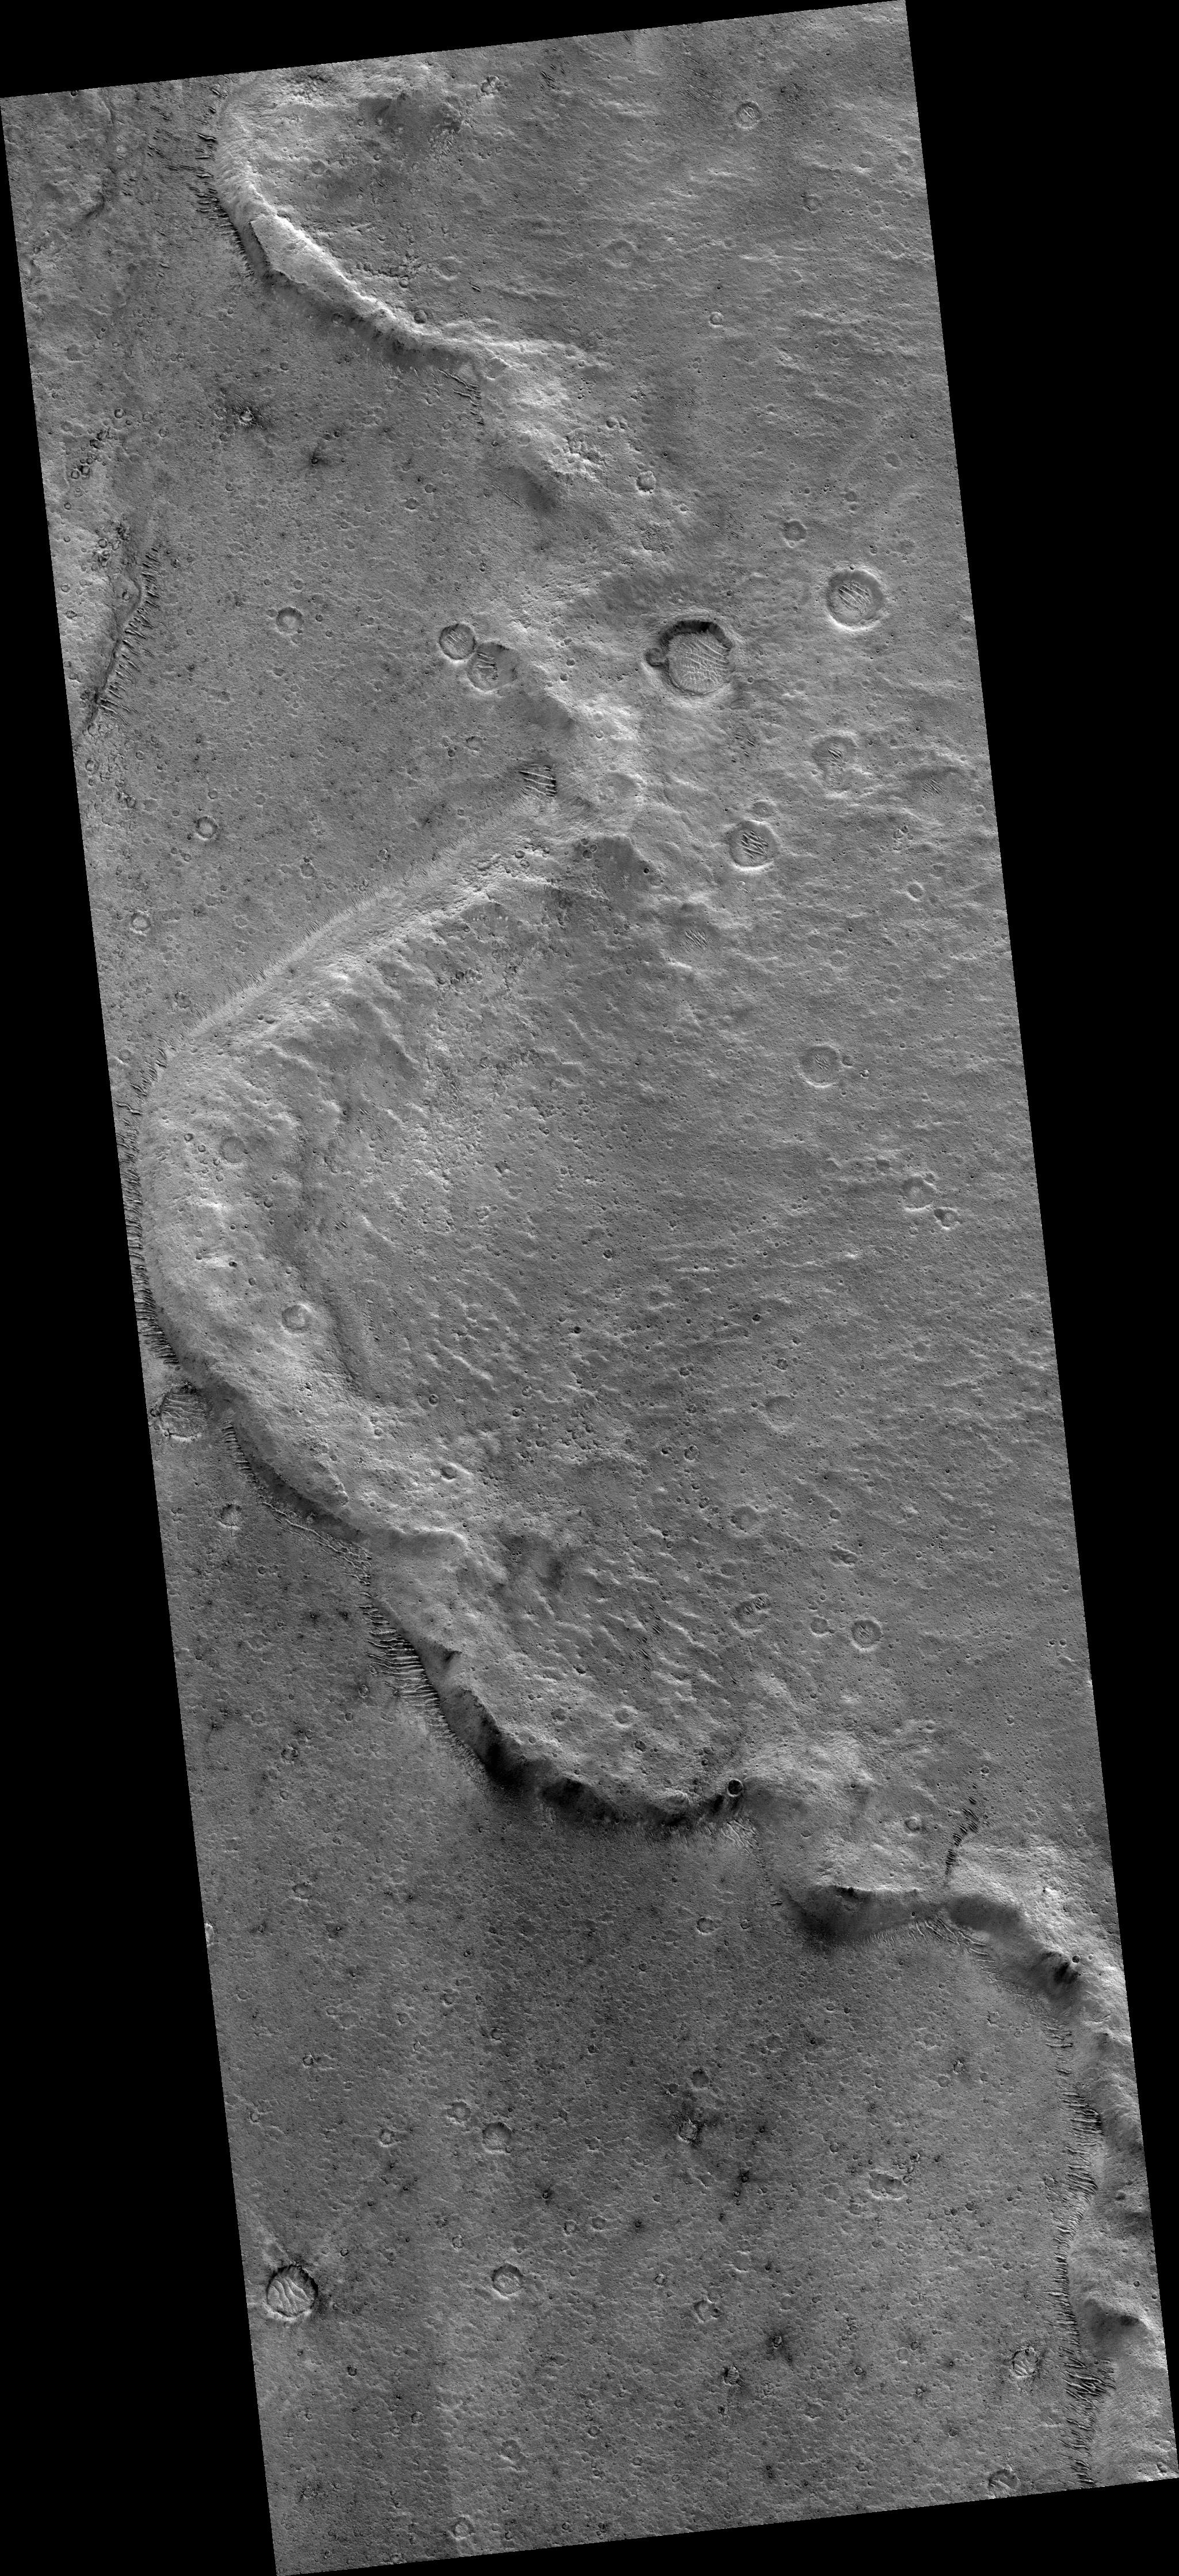

Distal Rampart of Crater in Chryse Planitia

Impact craters on Mars are kind of neat. Many of them look very different than impact craters seen on Earth’s moon or Mercury. Fresh lunar and Mercurian craters have ejecta blankets that look a bit rough near the crater rims; around larger craters, long rays or chains of secondary craters radiate away from the crater rims. Some Martian craters are similar to these craters, but Mars also has a high proportion of craters with forms not found on the moon or Mercury: rampart craters.

Rampart craters, also called fluidized-ejecta craters, have ejecta blankets that appear lobate, or rounded, in plan view, and end in low ridges or ramparts. An example of a such a rampart is the ridge in this image from the High Resolution Imaging Science Experiment (HiRISE) camera on NASA’s Mars Reconnaissance Orbiter. Here you see the rampart at the edge of an ejecta blanket that comes from an approximately 16-kilometer diameter (10-mile-diameter) crater, about 16 kilometers (10 miles) to the east.

For years there has been a debate about whether these lobes and ramparts were formed by ejecta interacting with the thin Martian atmosphere, or whether they formed because volatiles (such as water or ice) in the subsurface were incorporated into the ejecta material excavated by the impact. The common consensus is now in favor of the volatile hypothesis. Because of this, rampart craters can be used to indicate the past presence of water or ice in the Martian crust.

This image covers a swath of ground about 6 kilometers (4 miles) wide, centered at 17.2 degrees north latitude, 311.6 degrees east longitude. It is one product from HiRISE observation ESP_14417_1975, made on Aug. 23, 2009. Other image products from this observation are available at http://hirise.lpl.arizona.edu/ESP_014417_1975.

NASA’s Jet Propulsion Laboratory, a division of the California Institute of Technology, Pasadena, manages the Mars Reconnaissance Orbiter for the NASA Science Mission Directorate, Washington. Lockheed Martin Space Systems, Denver, is the prime contractor for the project and built the spacecraft. The University of Arizona, Tucson, operates the HiRISE camera, which was built by Ball Aerospace & Technologies Corp., Boulder, Colo.

Credit: NASA/JPL-Caltech/University of Arizona